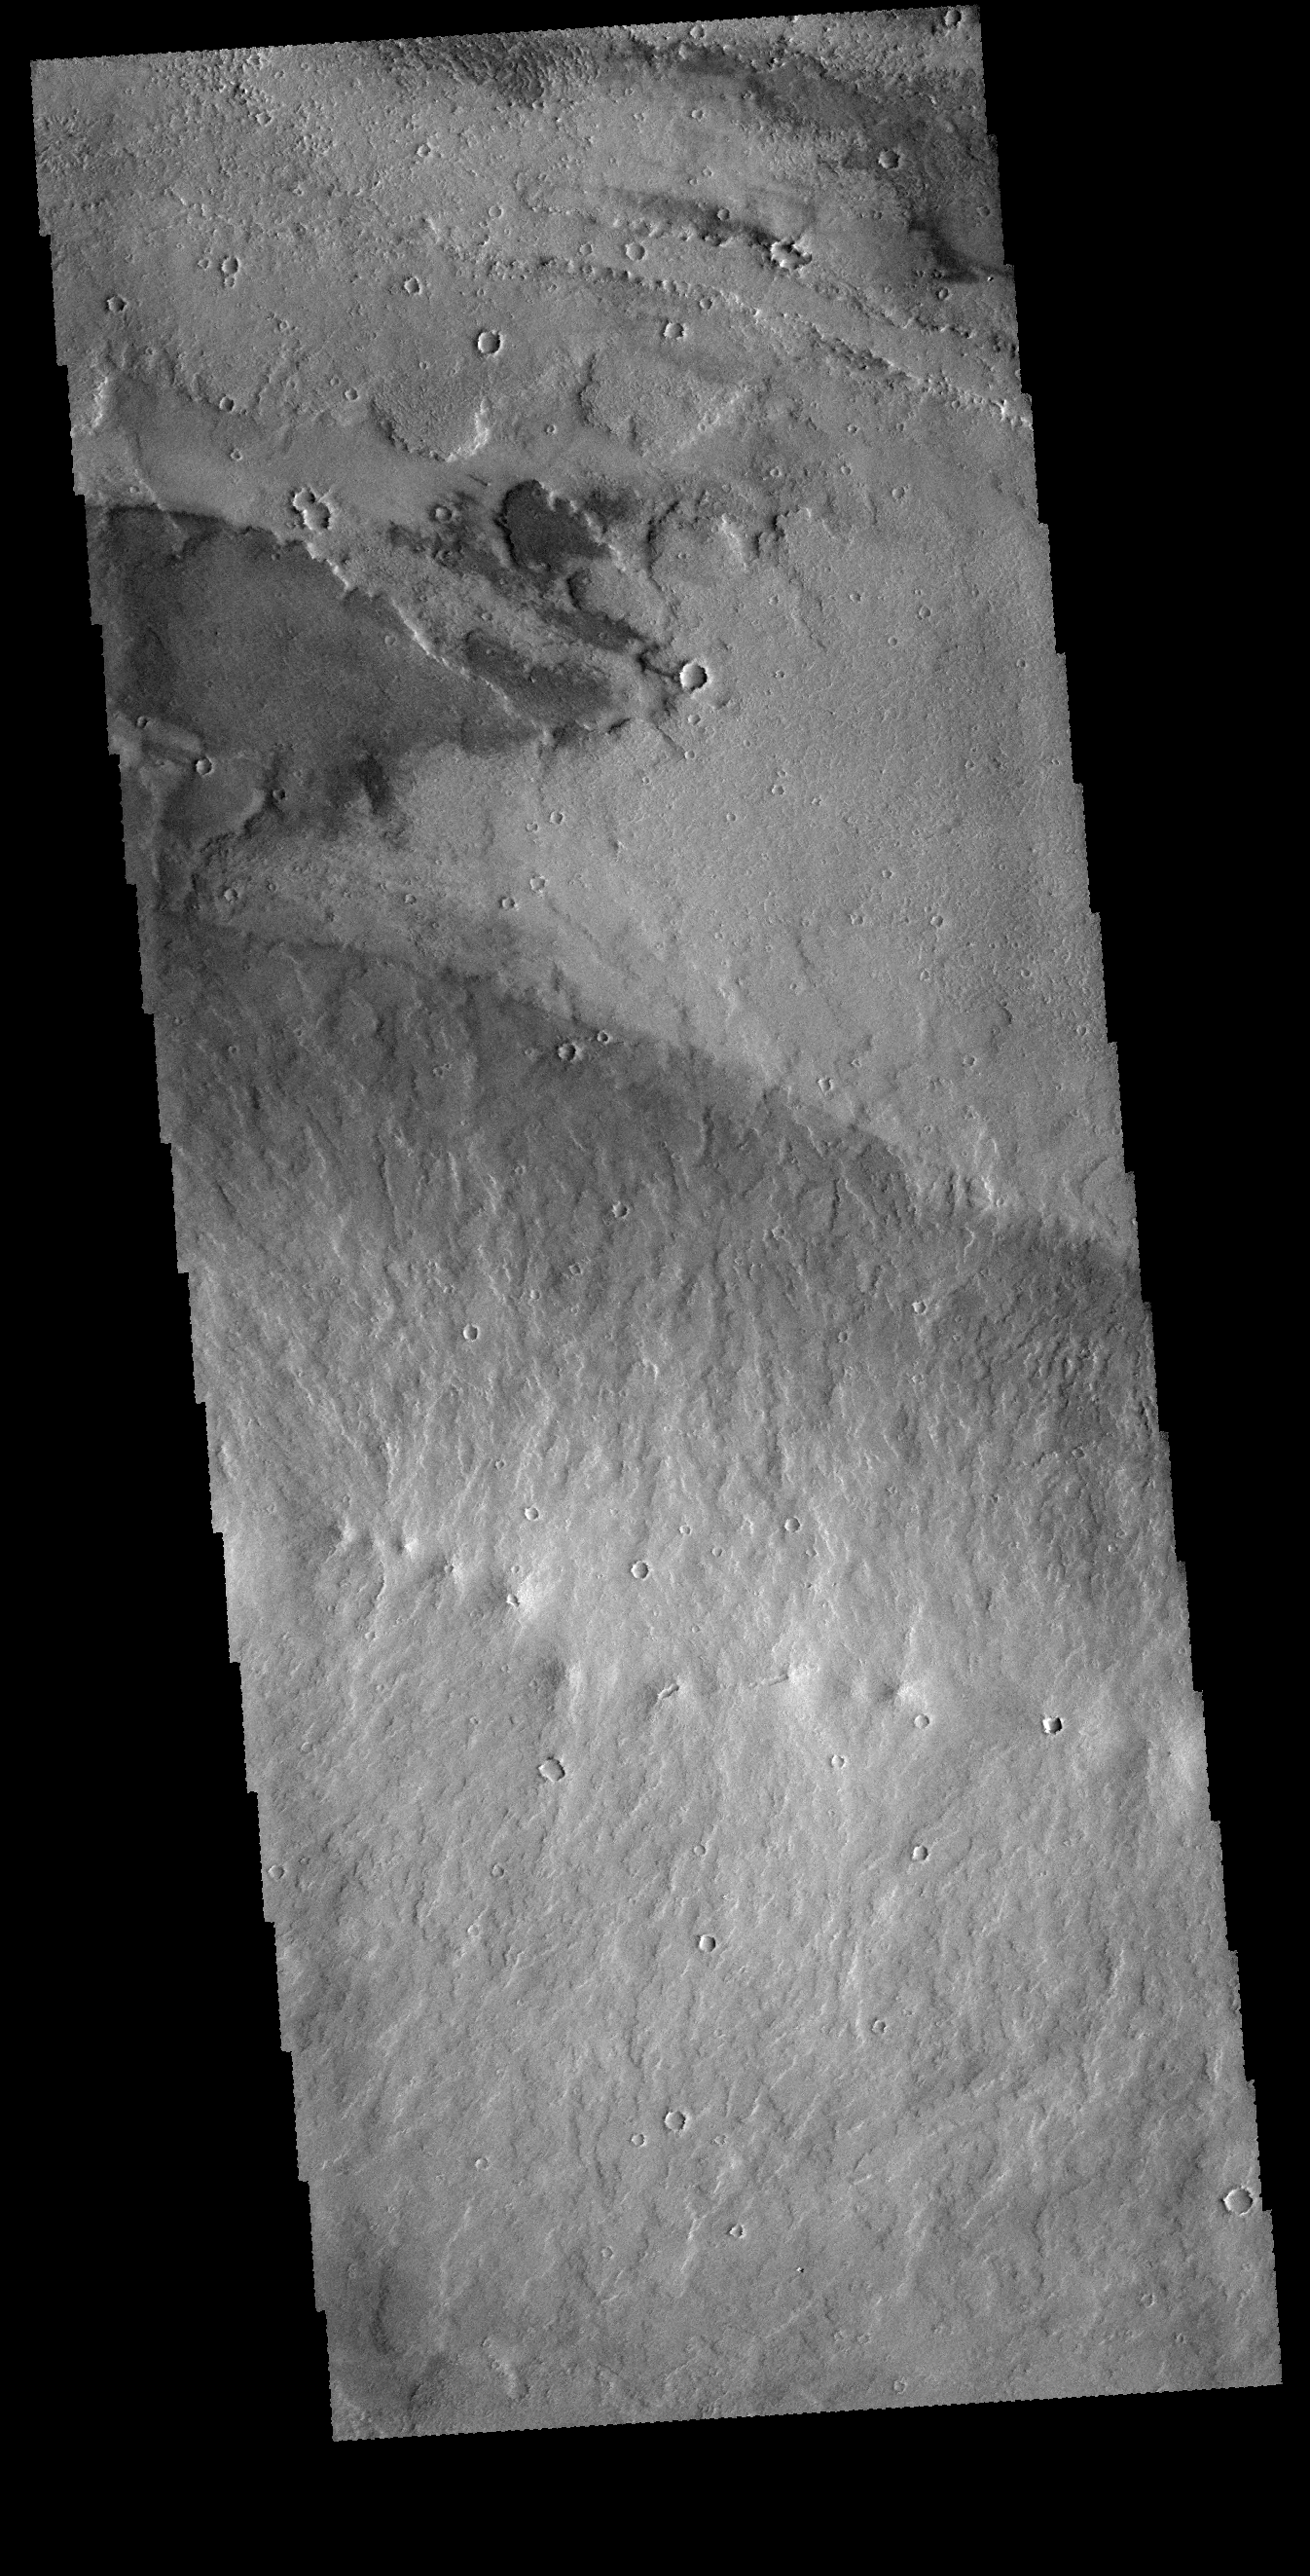

Daedalia Planum Vents

In the bottom half of this VIS image is a line of small volcanic vents. These vents emplaced lava to both sides of the vent ridge. The linear contact of dark/bright surface reveals the extent of the vent flows.

Credit: NASA/JPL-Caltech/ASU